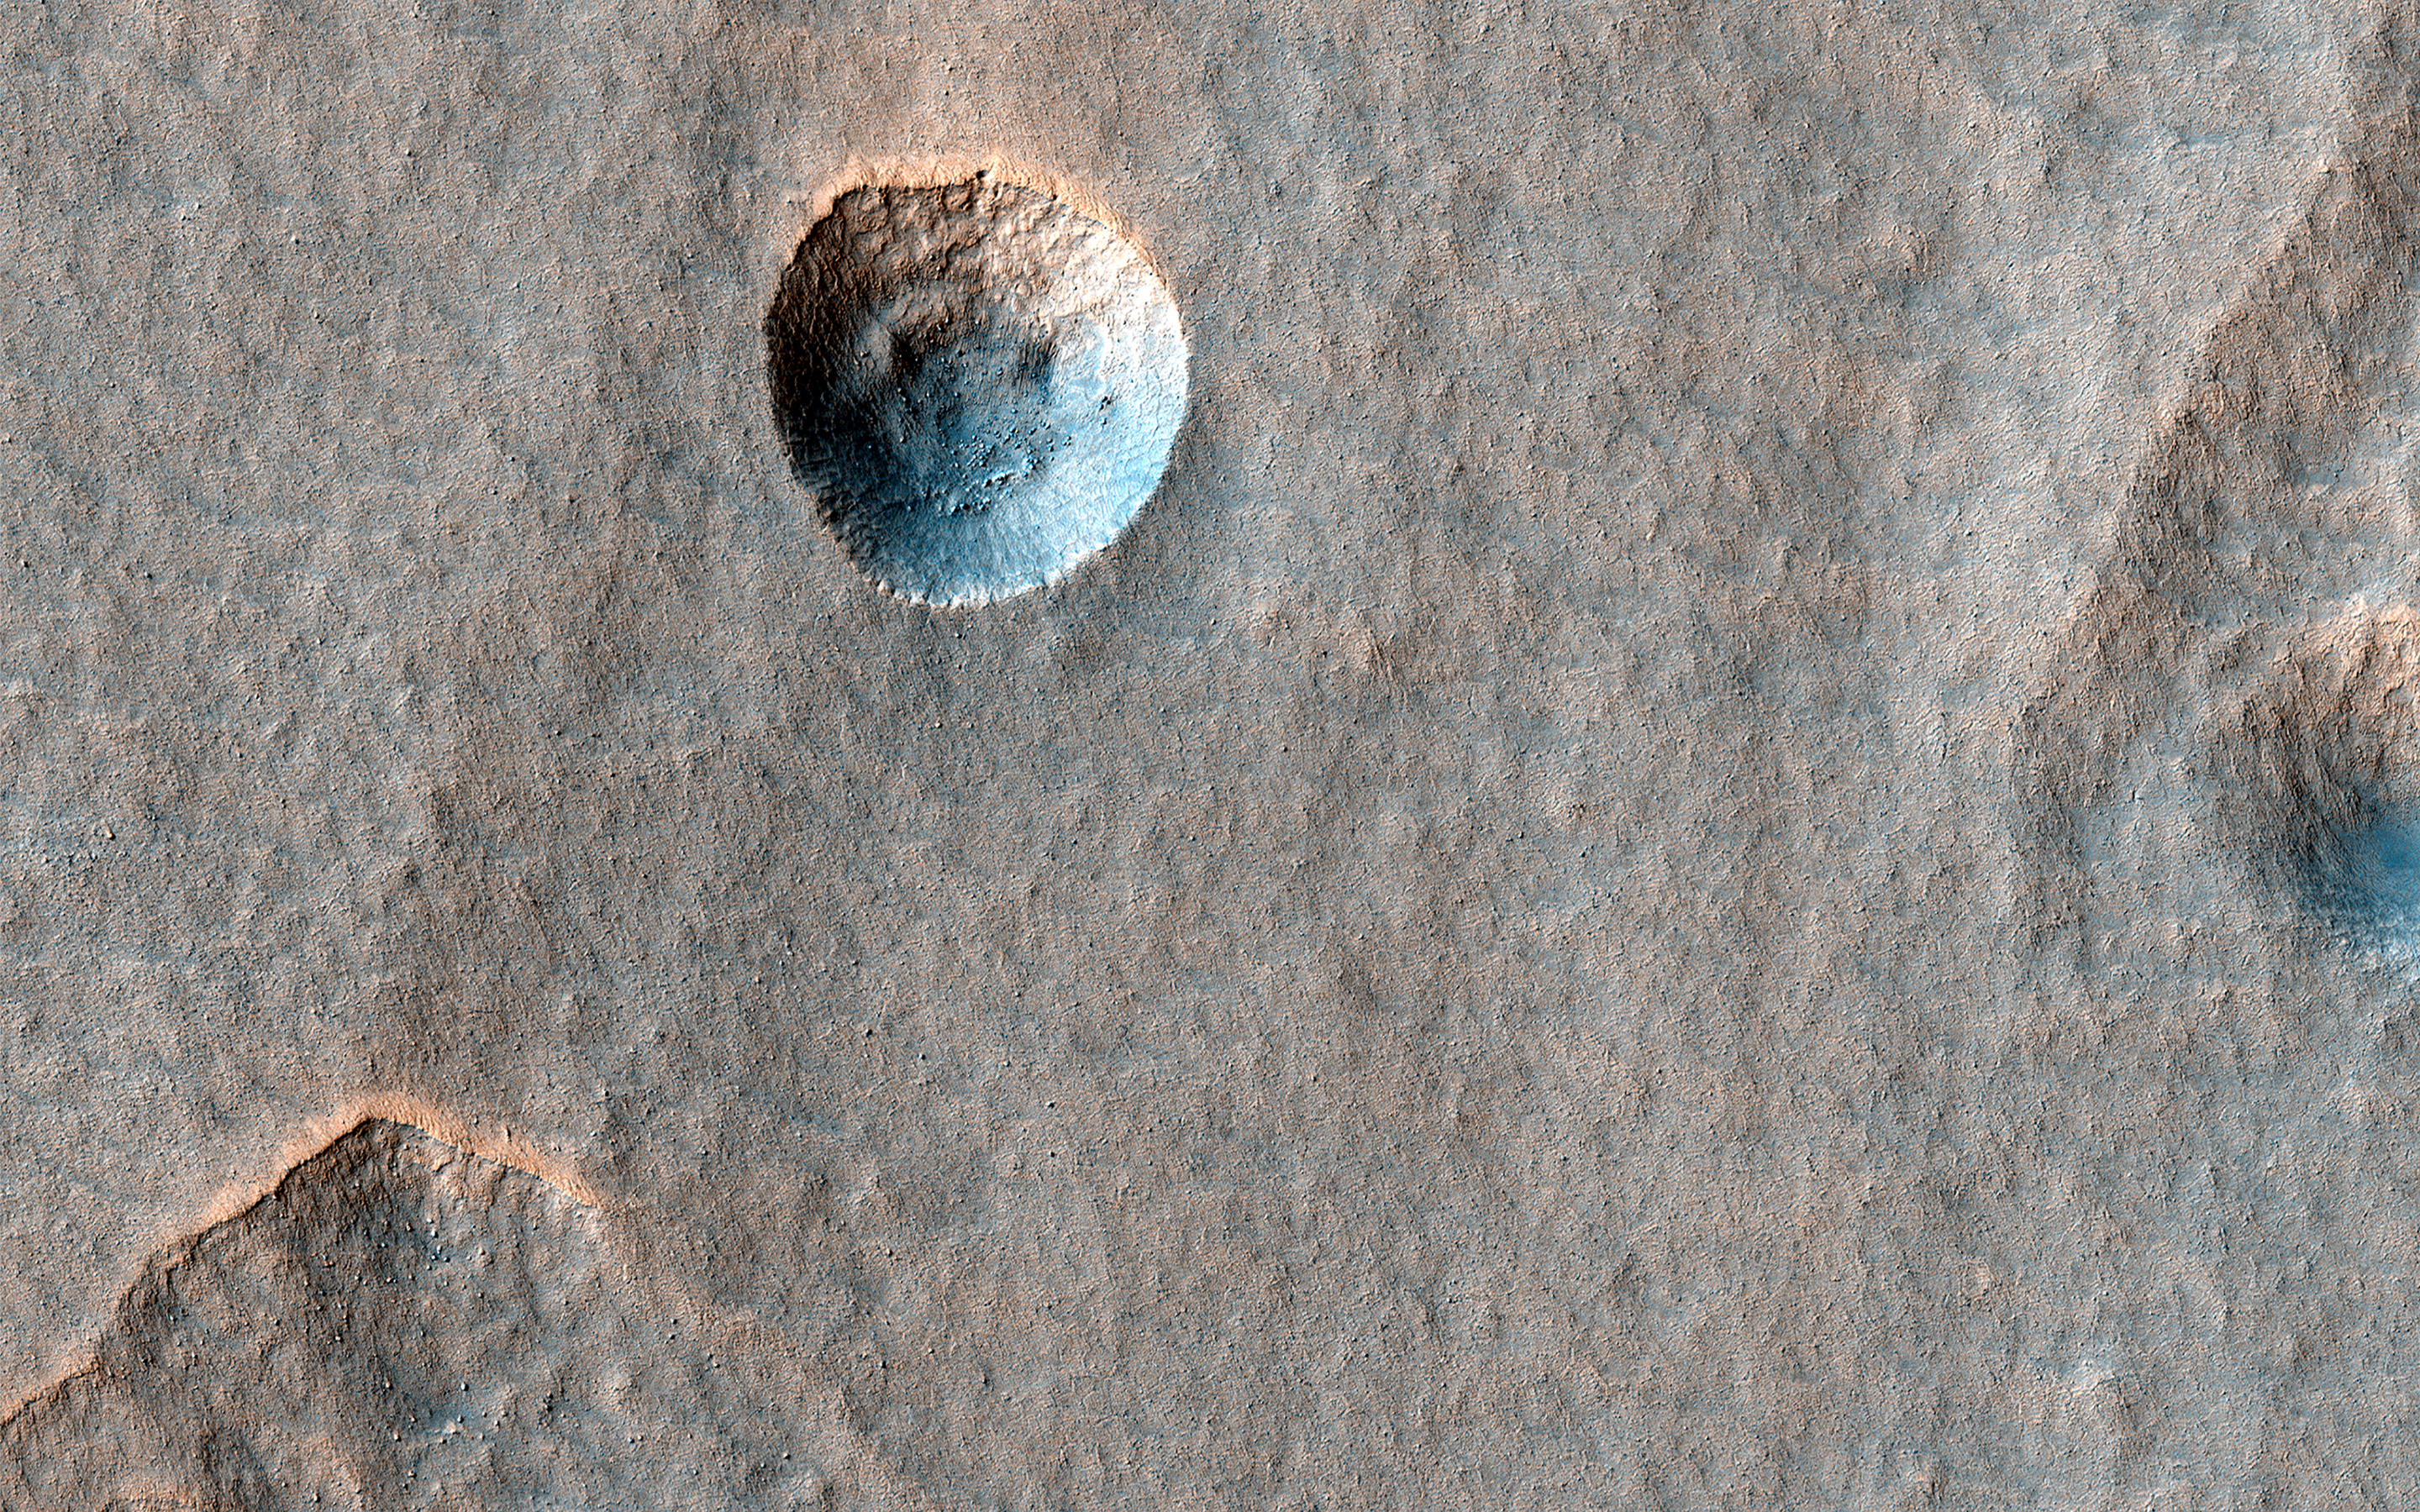

A Crater in Scalloped Terrain

Sublimation (ice vaporizing without passing through a liquid stage) is an important process affecting water ice in the mid-latitudes of Mars. This might be responsible for creating two different landforms: scalloped depressions and expanded craters.

Scalloped depressions are oval or irregular pits with relatively steep pole-facing slopes, and expanded craters appear to be impact craters that have grown larger as the upper slopes sublimate, while dust and debris protect the bottom.

The two usually do not occur together, but here we see what appears to be a slightly expanded crater in a field of scalloped depressions. It’s possible that it will evolve over time to look more like the scallops. Unfortunately, this process is too slow to see with before-and-after HiRISE images, even if they were spaced years apart.

The map is projected here at a scale of 25 centimeters (9.8 inches) per pixel. (The original image scale is 25.1 centimeters [9.9 inches] per pixel [with 1 x 1 binning]; objects on the order of 50.3 centimeters [19.8 inches] across are resolved.) North is up.

The University of Arizona, in Tucson, operates HiRISE, which was built by Ball Aerospace & Technologies Corp., in Boulder, Colorado. NASA’s Jet Propulsion Laboratory, a division of Caltech in Pasadena, California, manages the Mars Reconnaissance Orbiter Project for NASA’s Science Mission Directorate, Washington.

Credit: NASA/JPL-Caltech/University of Arizona